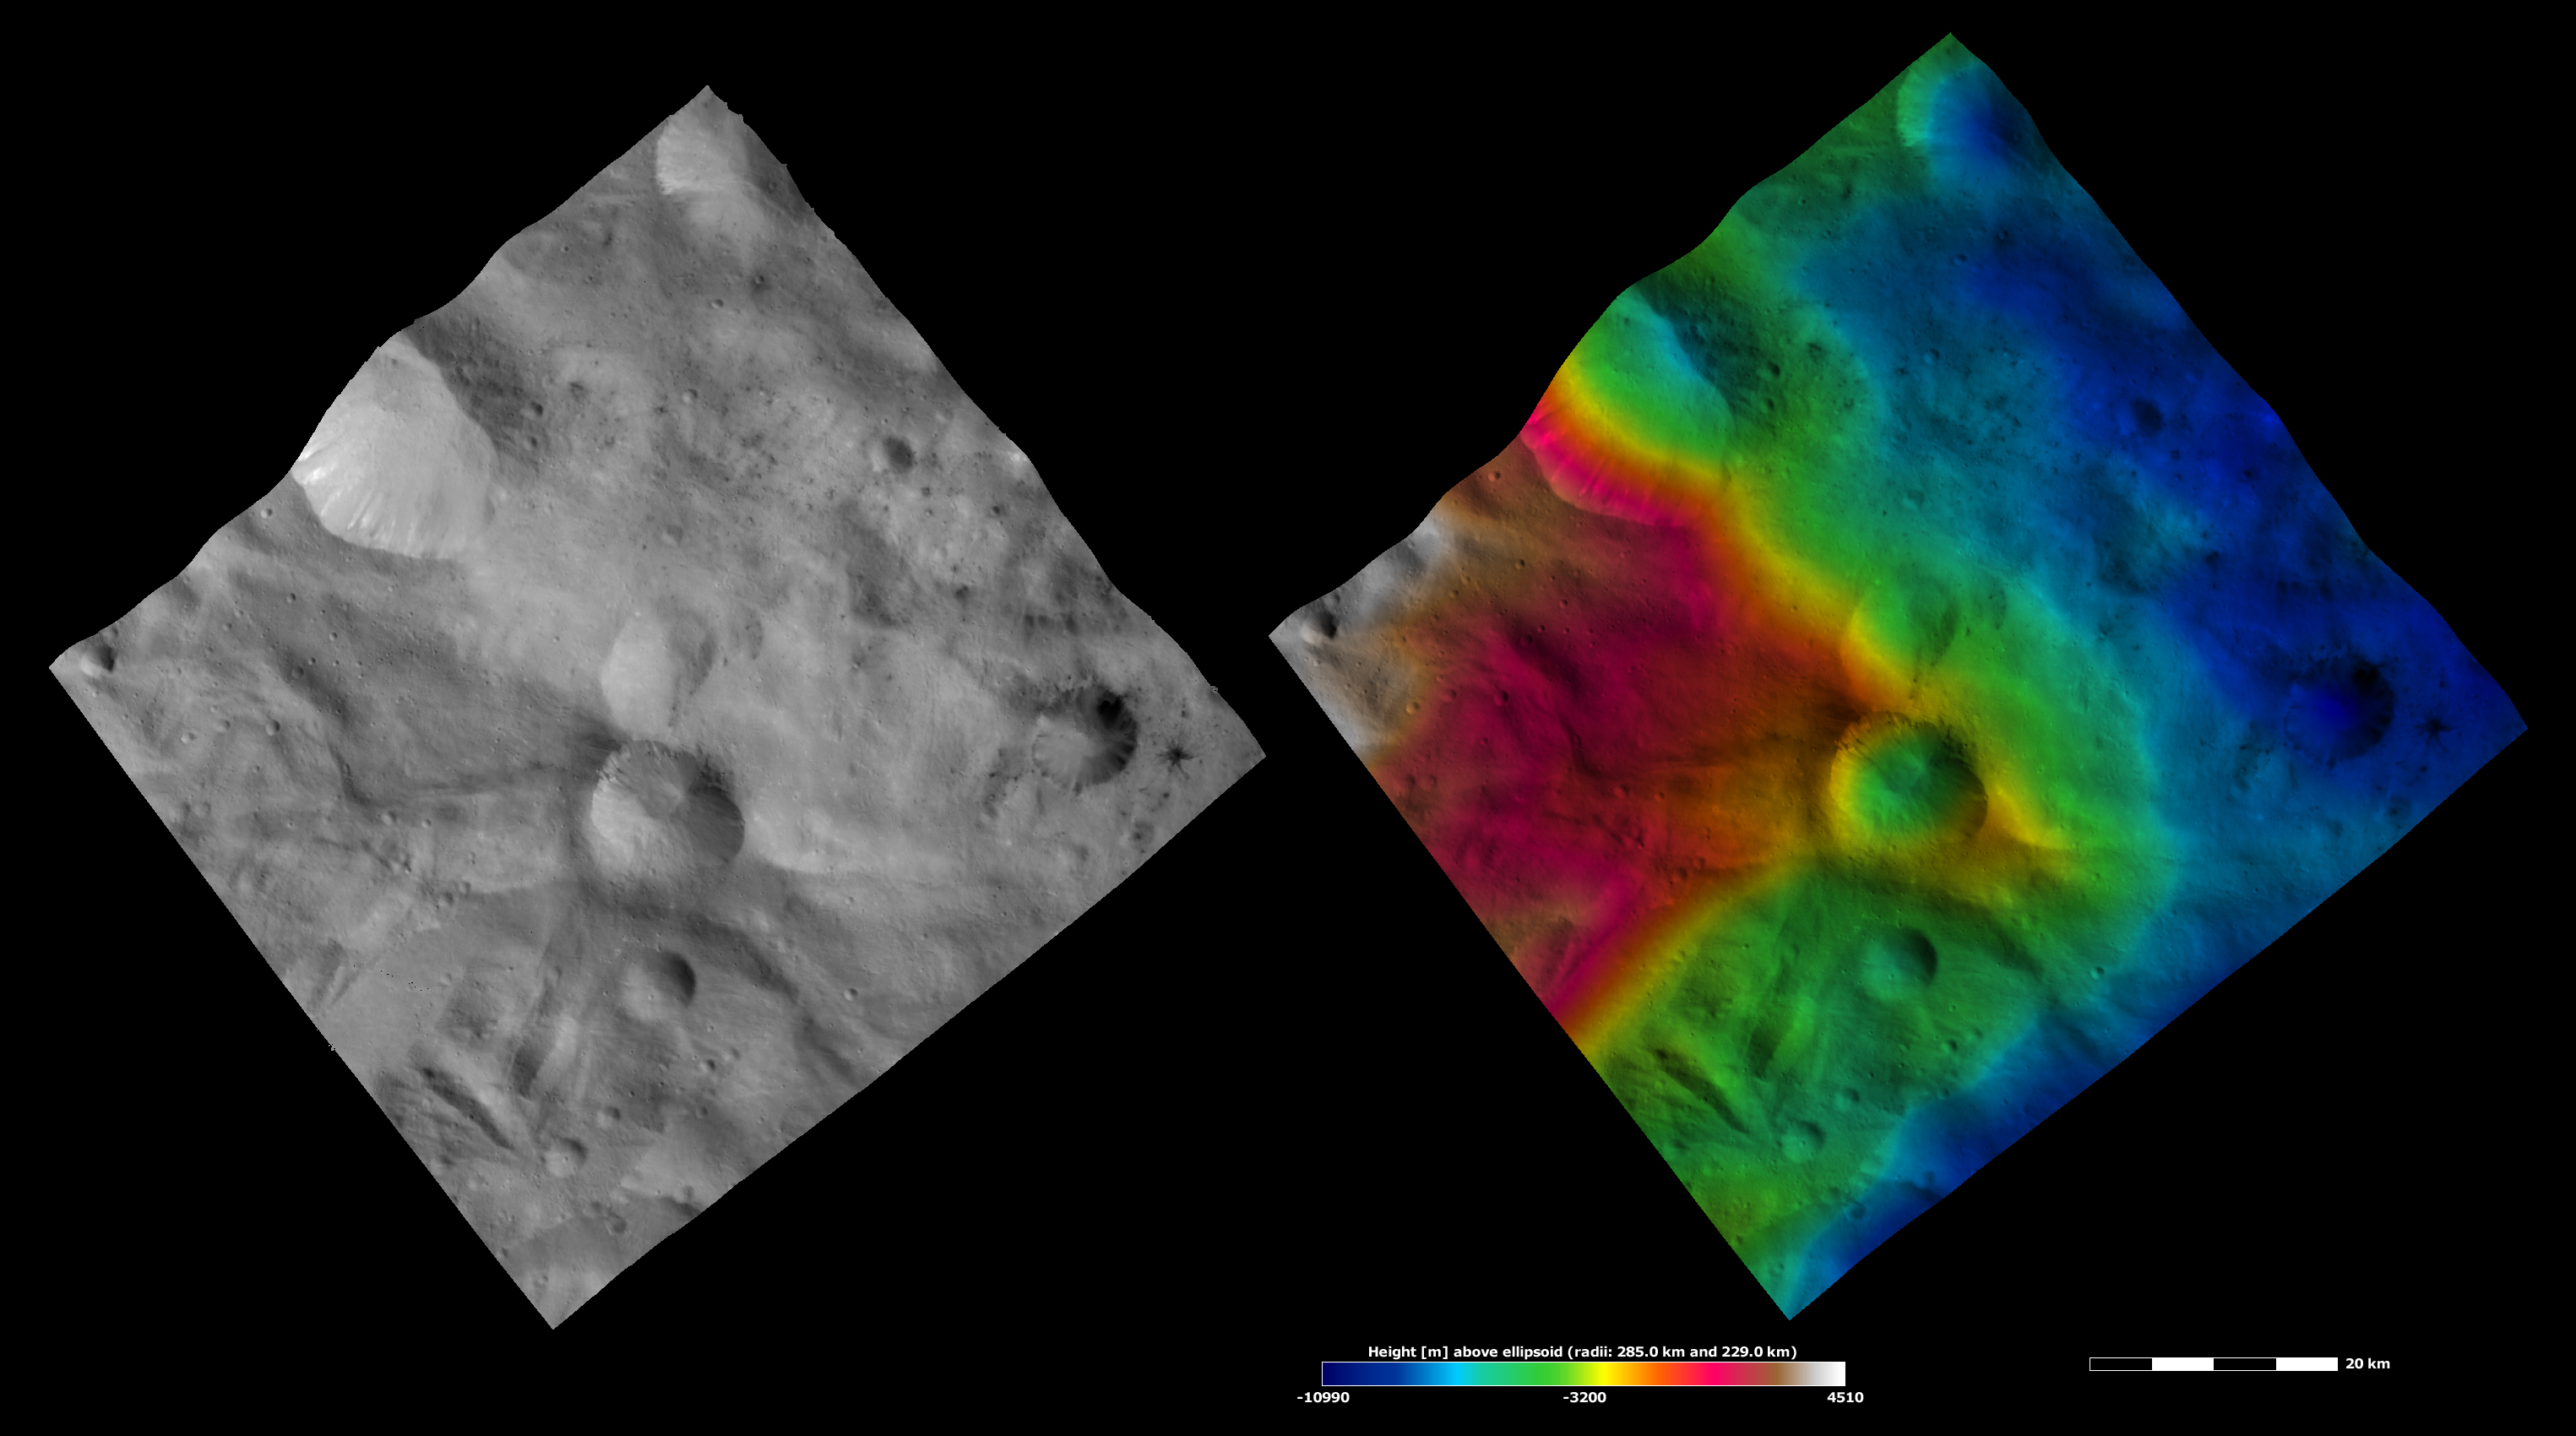

Apparent Brightness and Topography Images of Helena and Laelia Craters

The left-hand image is a Dawn FC (framing camera) image, which shows the apparent brightness of Vesta’s surface. The right-hand image is based on this apparent brightness image, which has had a color-coded height representation of the topography overlain onto it. The topography is calculated from a set of images that were observed from different viewing directions, which allows stereo reconstruction. The various colors correspond to the height of the area. The white and red areas in the topography image are the highest areas and the blue areas are the lowest areas. Helena crater is the center crater in the vertical line of three craters in the center of the image. Laelia crater is in the right corner of the image. There are small patches of dark and bright material around the rim of Helena crater and a mound of material in the center of the crater, which was deposited after material cascaded down the side of the crater. There is an elongate depression to the left of Helena, which shows up clearly in the topography image. The topography image also shows that Helena crater formed on a strongly sloping part of Vesta’s surface.

These images are located in Vesta’s Sextilia quadrangle, in Vesta’s southern hemisphere. NASA’s Dawn spacecraft obtained the apparent brightness image with its framing camera on Oct. 13, 2011. This image was taken through the camera’s clear filter. The distance to the surface of Vesta is 700 kilometers (435 miles) and the image has a resolution of about 70 meters (230 feet) per pixel. This image was acquired during the HAMO (high-altitude mapping orbit) phase of the mission. These images are lambert-azimuthal map projected.

The Dawn mission to Vesta and Ceres is managed by NASA’s Jet Propulsion Laboratory, a division of the California Institute of Technology in Pasadena, for NASA’s Science Mission Directorate, Washington D.C. UCLA is responsible for overall Dawn mission science. The Dawn framing cameras have been developed and built under the leadership of the Max Planck Institute for Solar System Research, Katlenburg-Lindau, Germany, with significant contributions by DLR German Aerospace Center, Institute of Planetary Research, Berlin, and in coordination with the Institute of Computer and Communication Network Engineering, Braunschweig. The framing camera project is funded by the Max Planck Society, DLR, and NASA/JPL.

Credit: NASA/JPL-Caltech/UCLA/MPS/DLR/IDA